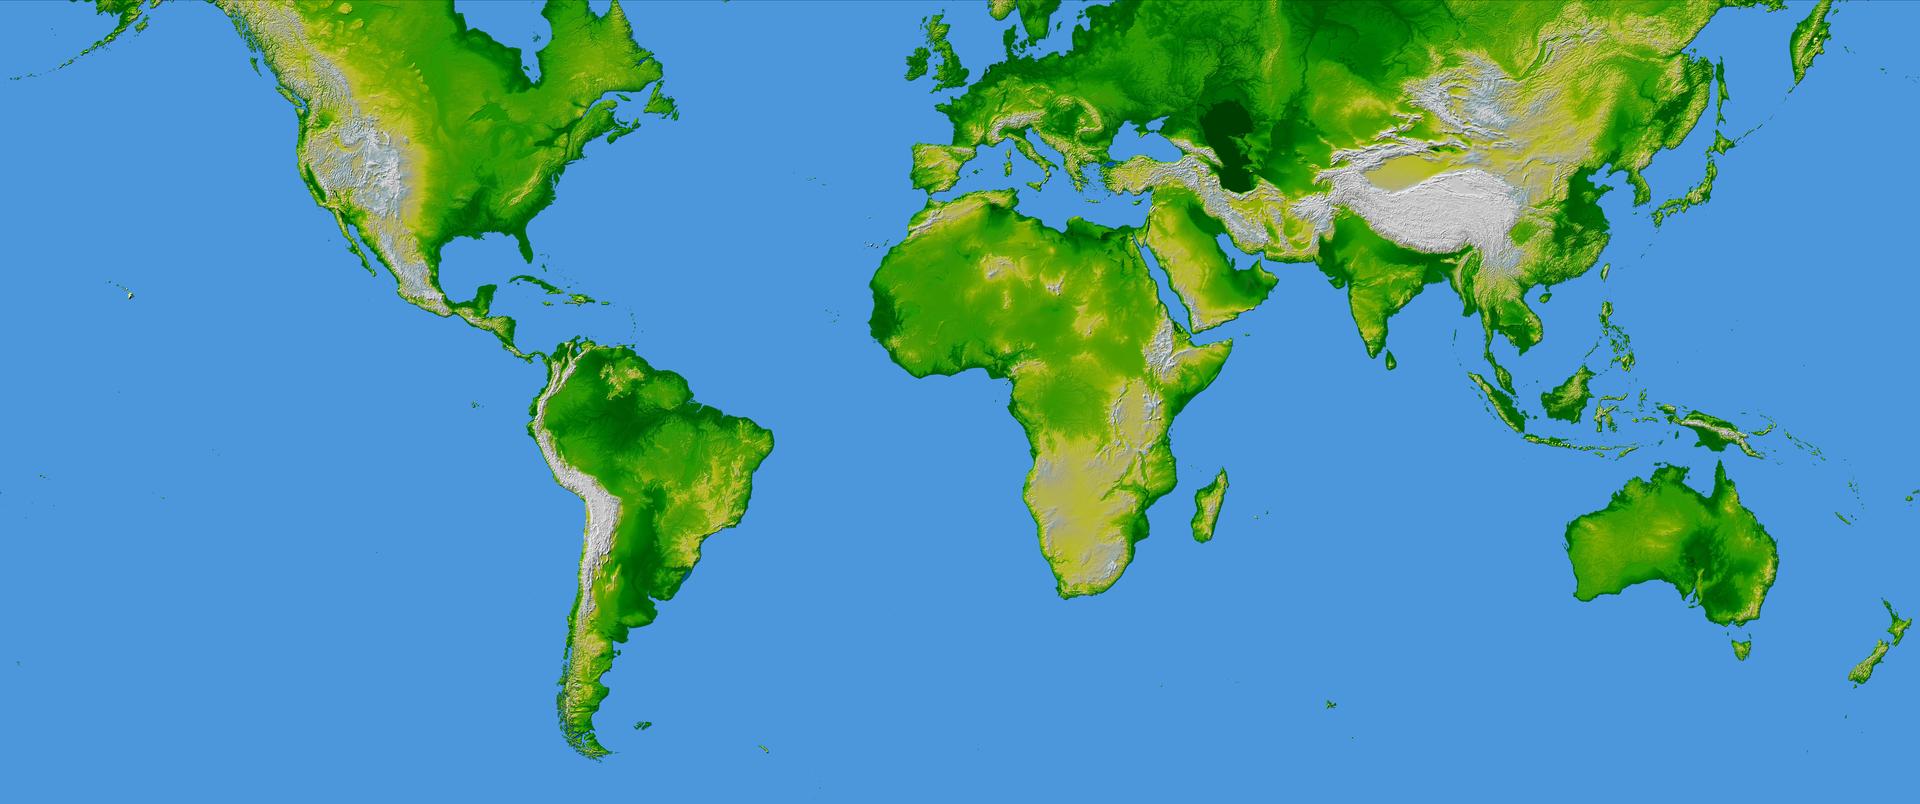

World in Mercator Projection, Shaded Relief and Colored Height

This image of the world was generated with data from the Shuttle Radar Topography Mission (SRTM). The SRTM Project has recently released a new global data set called SRTM30, where the original one arcsecond of latitude and longitude resolution (about 30 meters, or 98 feet, at the equator) was reduced to 30 arcseconds (about 928 meters, or 1496 feet.) This image was created from that data set and shows the world between 60 degrees south and 60 degrees north latitude, covering 80% of the Earth’s land mass. The image is in the Mercator Projection commonly used for maps of the world.

Two visualization methods were combined to produce the image: shading and color coding of topographic height. The shade image was derived by computing topographic slope in the northwest-southeast direction, so that northwest slopes appear bright and southeast slopes appear dark. Color coding is directly related to topographic height, with green at the lower elevations, rising through yellow and tan, to white at the highest elevations.

Elevation data used in this image were acquired by the Shuttle Radar Topography Mission aboard the Space Shuttle Endeavour, launched on Feb. 11, 2000. SRTM used the same radar instrument that comprised the Spaceborne Imaging Radar-C/X-Band Synthetic Aperture Radar (SIR-C/X-SAR) that flew twice on the Space Shuttle Endeavour in 1994. SRTM was designed to collect 3-D measurements of the Earth’s surface. To collect the 3-D data, engineers added a 60-meter (approximately 200-foot) mast, installed additional C-band and X-band antennas, and improved tracking and navigation devices. The mission is a cooperative project between NASA, the National Imagery and Mapping Agency (NIMA) of the U.S. Department of Defense and the German and Italian space agencies. It is managed by NASA’s Jet Propulsion Laboratory, Pasadena, Calif., for NASA’s Earth Science Enterprise,Washington, D.C.

Orientation: North toward the top, Mercator projection
Image Data: shaded and colored SRTM elevation model
Original Data Resolution: SRTM 1 arcsecond (about 30 meters or 98 feet)
Date Acquired: February 2000

Credit: NASA/JPL/NIMA